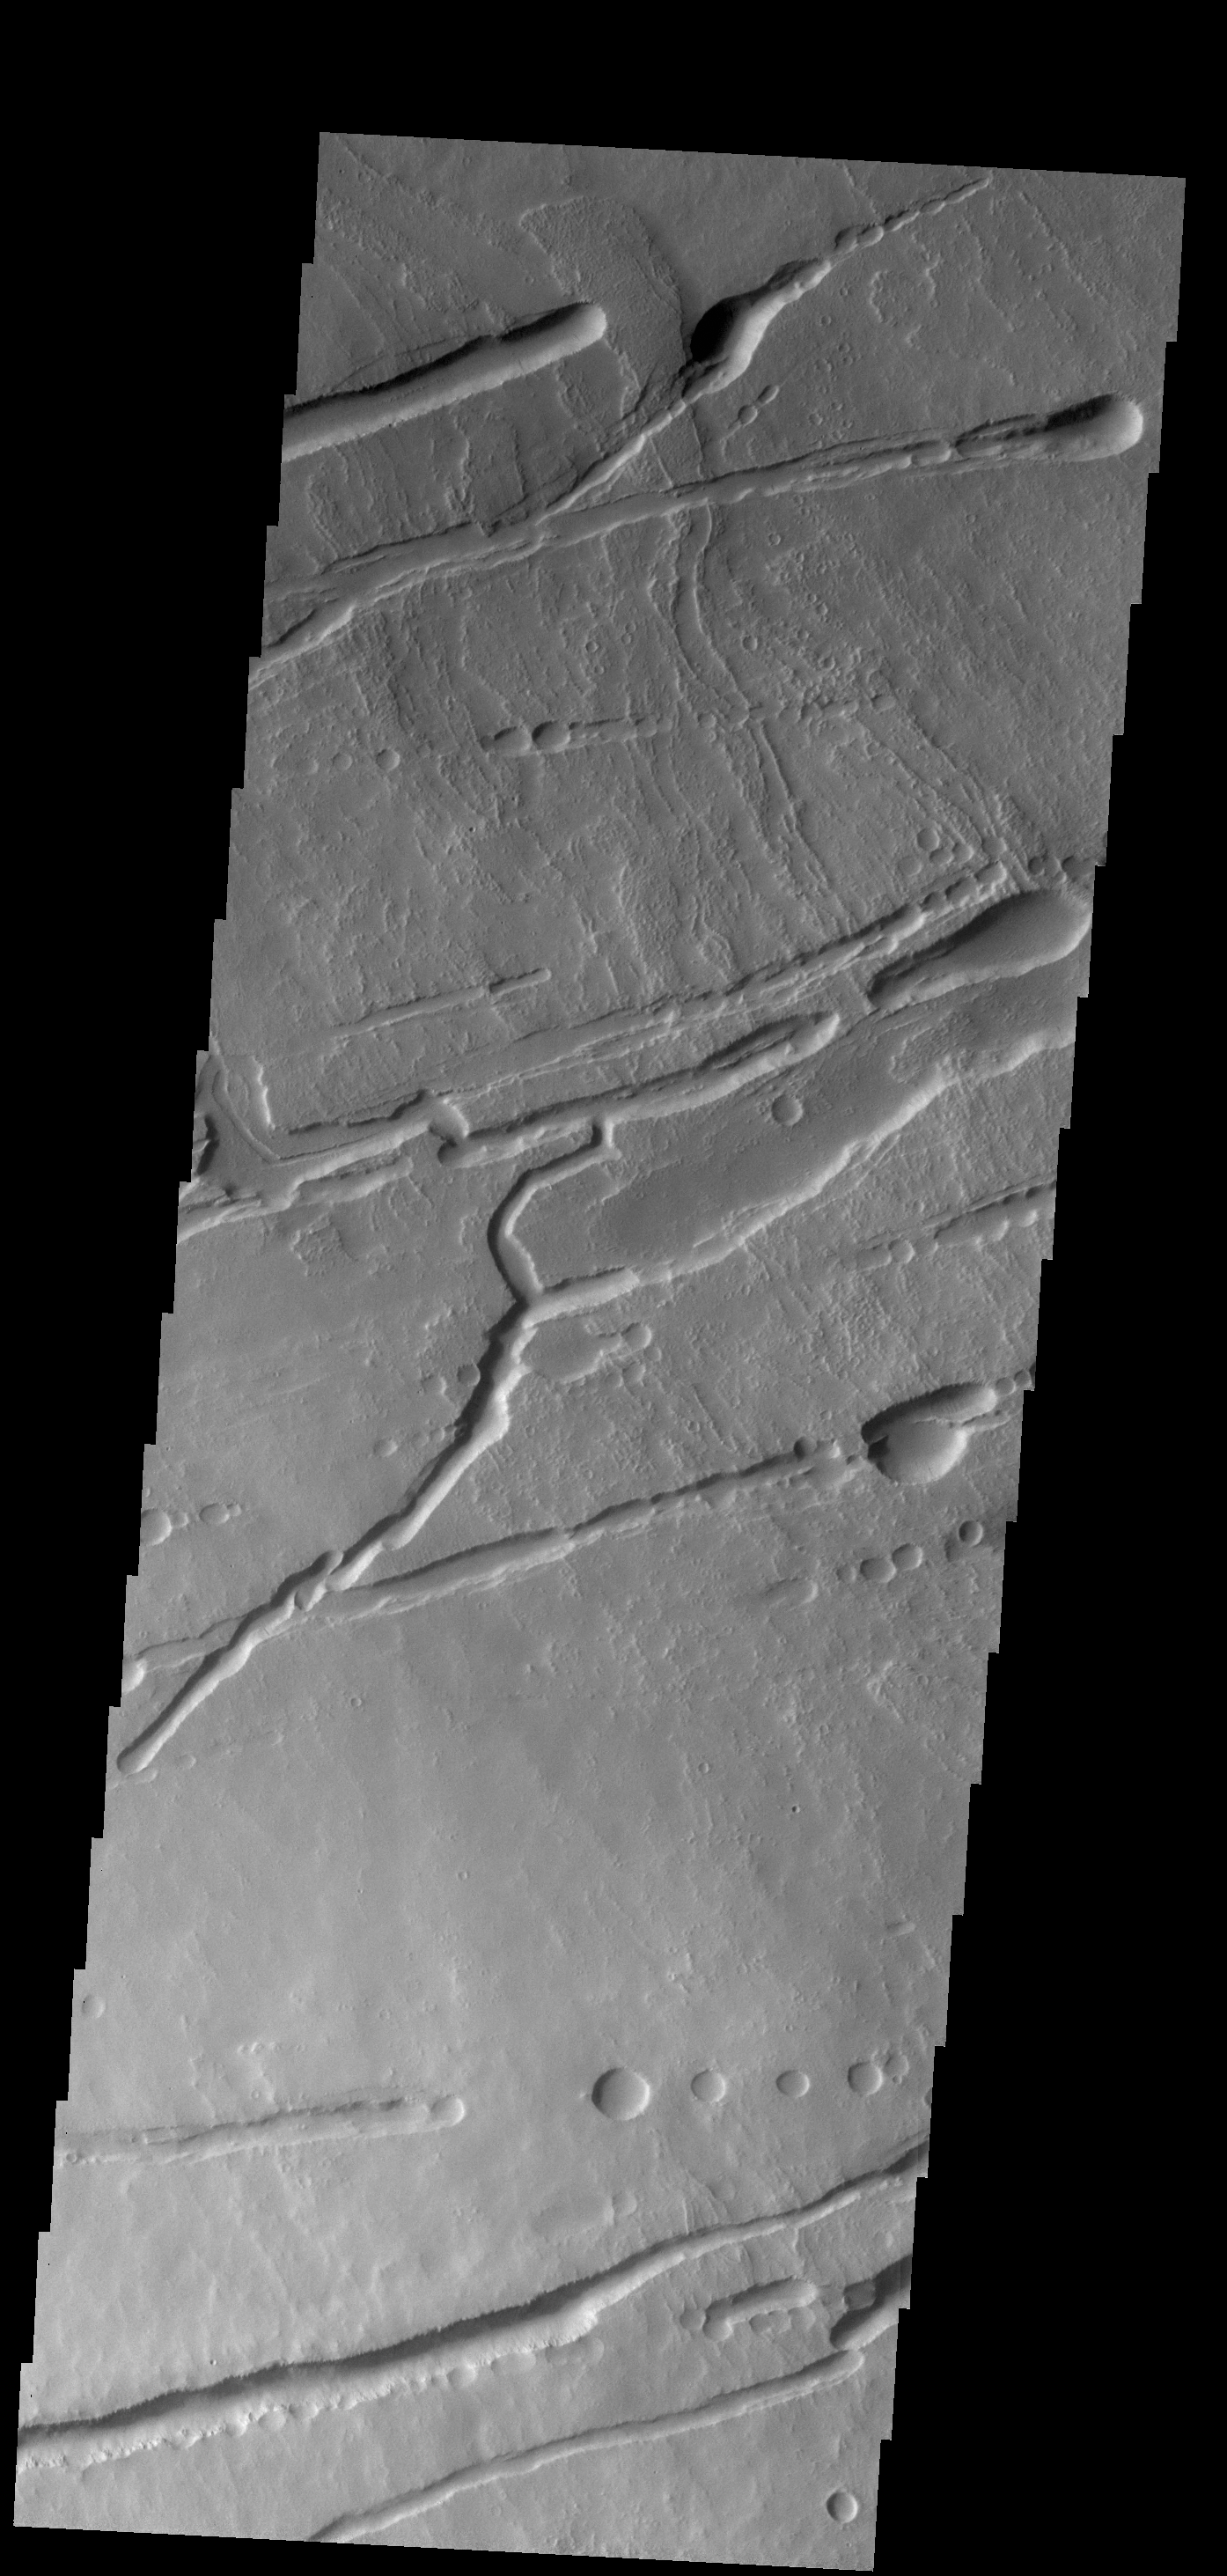

Ascraeus Mons

The fractures, collapse features and lava flows in this VIS image are all located on the northern flank of Ascraeus Mons.

Credit: NASA/JPL-Caltech/ASU